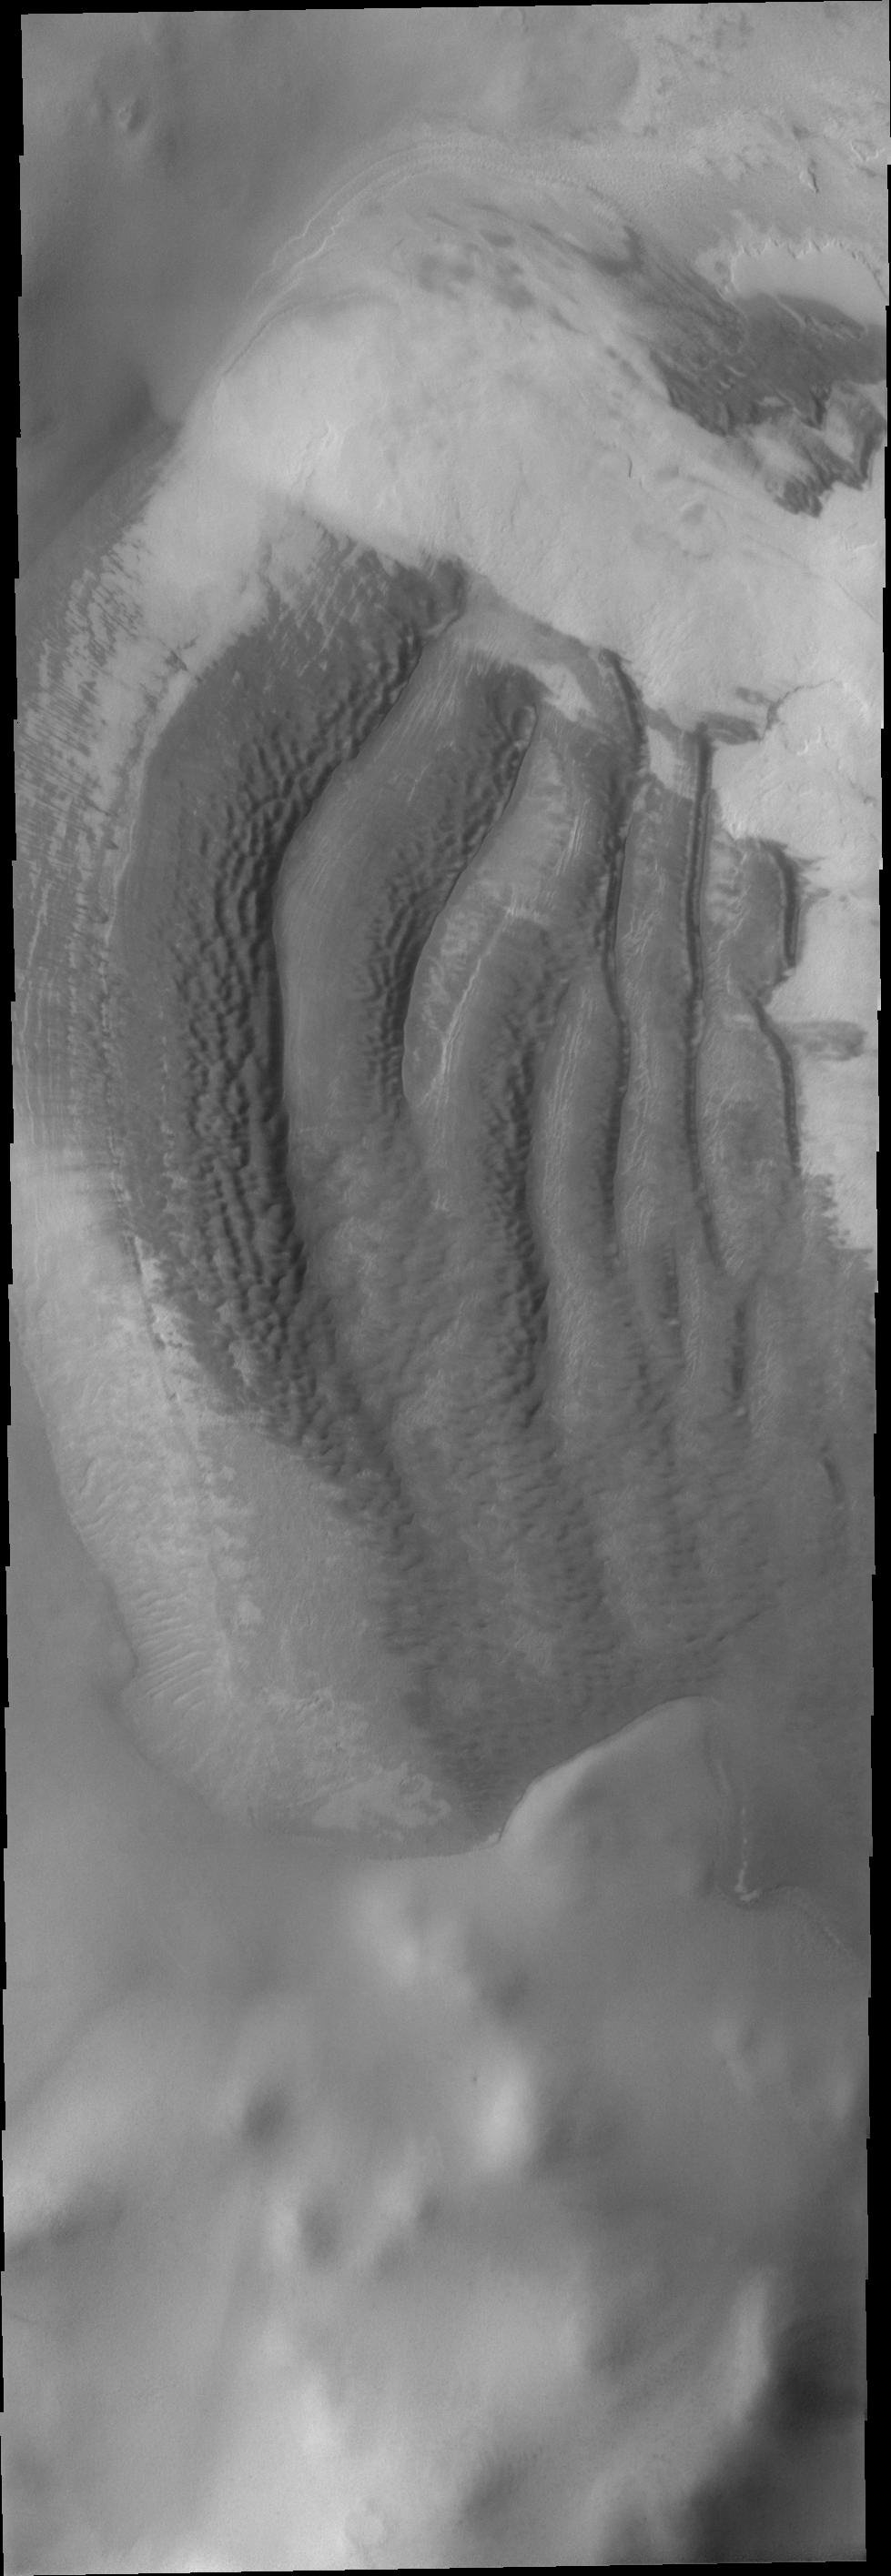

Reynolds Crater

The interesting dune forms in this VIS image are located on the margin of remnant polar deposits on the floor of Reynolds Crater.

Image information: VIS instrument. Latitude -74.3N, Longitude 199.9E. 17 meter/pixel resolution.

Please see the THEMIS Data Citation Note for details on crediting THEMIS images.

Note: this THEMIS visual image has not been radiometrically nor geometrically calibrated for this preliminary release. An empirical correction has been performed to remove instrumental effects. A linear shift has been applied in the cross-track and down-track direction to approximate spacecraft and planetary motion. Fully calibrated and geometrically projected images will be released through the Planetary Data System in accordance with Project policies at a later time.

NASA’s Jet Propulsion Laboratory manages the 2001 Mars Odyssey mission for NASA’s Office of Space Science, Washington, D.C. The Thermal Emission Imaging System (THEMIS) was developed by Arizona State University, Tempe, in collaboration with Raytheon Santa Barbara Remote Sensing. The THEMIS investigation is led by Dr. Philip Christensen at Arizona State University. Lockheed Martin Astronautics, Denver, is the prime contractor for the Odyssey project, and developed and built the orbiter. Mission operations are conducted jointly from Lockheed Martin and from JPL, a division of the California Institute of Technology in Pasadena.

Credit: NASA/JPL/ASU